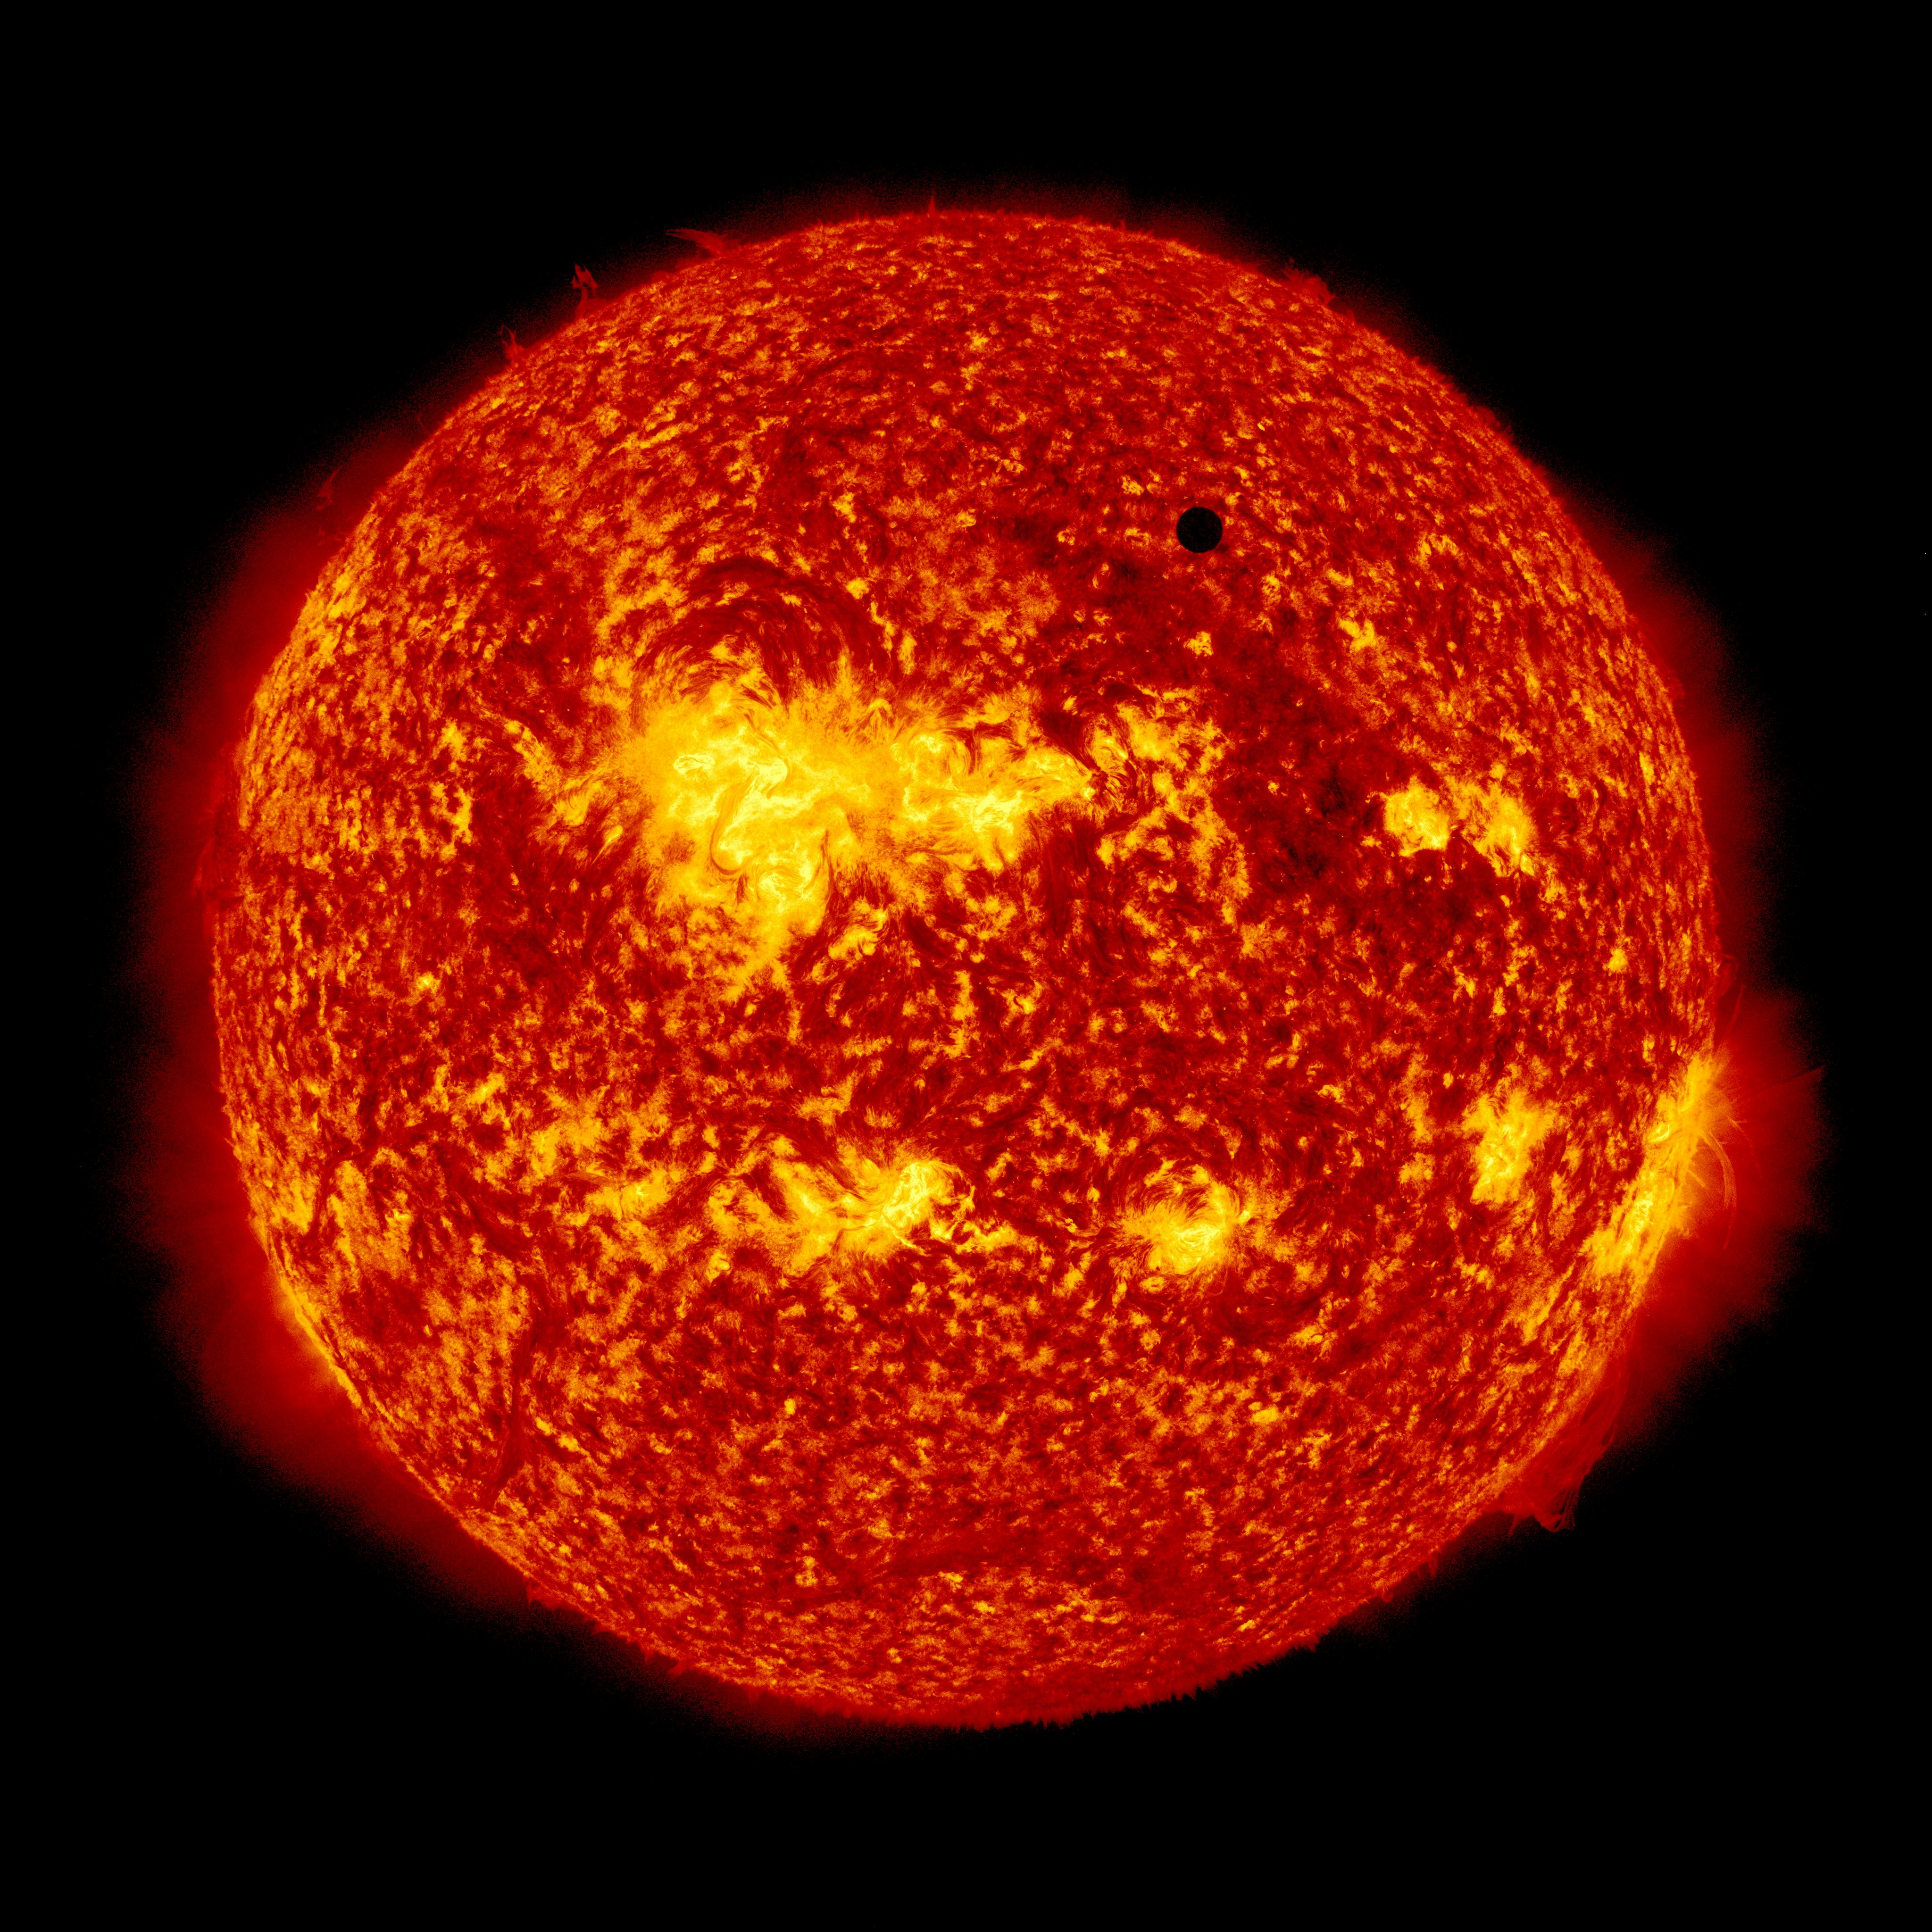

SDO's Ultra-high Definition View of 2012 Venus Transit - 304 Angstrom

NASA image captured June 5, 2012. On June 5-6 2012, SDO is collecting images of one of the rarest predictable solar events: the transit of Venus across the face of the sun. This event happens in pairs eight years apart that are separated from each other by 105 or 121 years. The last transit was in 2004 and the next will not happen until 2117.

Credit: NASA/SDO, AIA